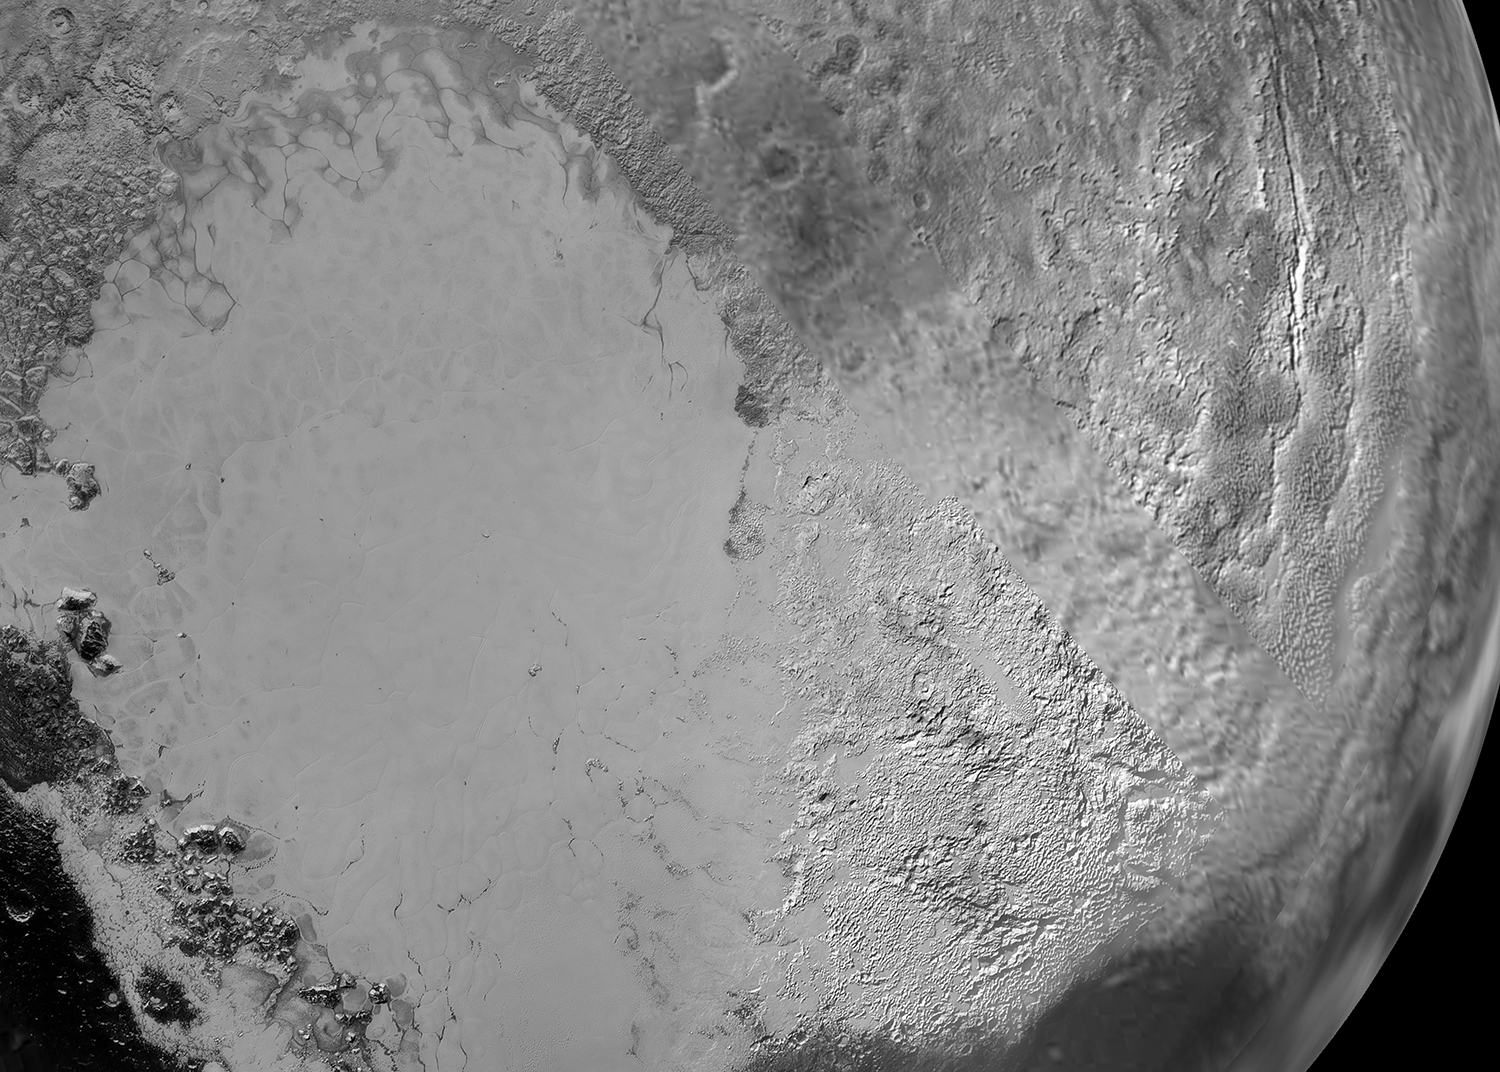

Sputnik Planum in Detail

Figure 1

Sputnik Planum is the informal name of the smooth, light-bulb shaped region on the left of this composite of several New Horizons images of Pluto. The brilliantly white upland region to the right may be coated by nitrogen ice that has been transported through the atmosphere from the surface of Sputnik Planum, and deposited on these uplands. The box shows the location of the glacier detail images at PIA19944 and PIA19943.

The Johns Hopkins University Applied Physics Laboratory in Laurel, Maryland, designed, built, and operates the New Horizons spacecraft, and manages the mission for NASA’s Science Mission Directorate. The Southwest Research Institute, based in San Antonio, leads the science team, payload operations and encounter science planning. New Horizons is part of the New Frontiers Program managed by NASA’s Marshall Space Flight Center in Huntsville, Alabama.

Credit: NASA/Johns Hopkins University Applied Physics Laboratory/Southwest Research Institute